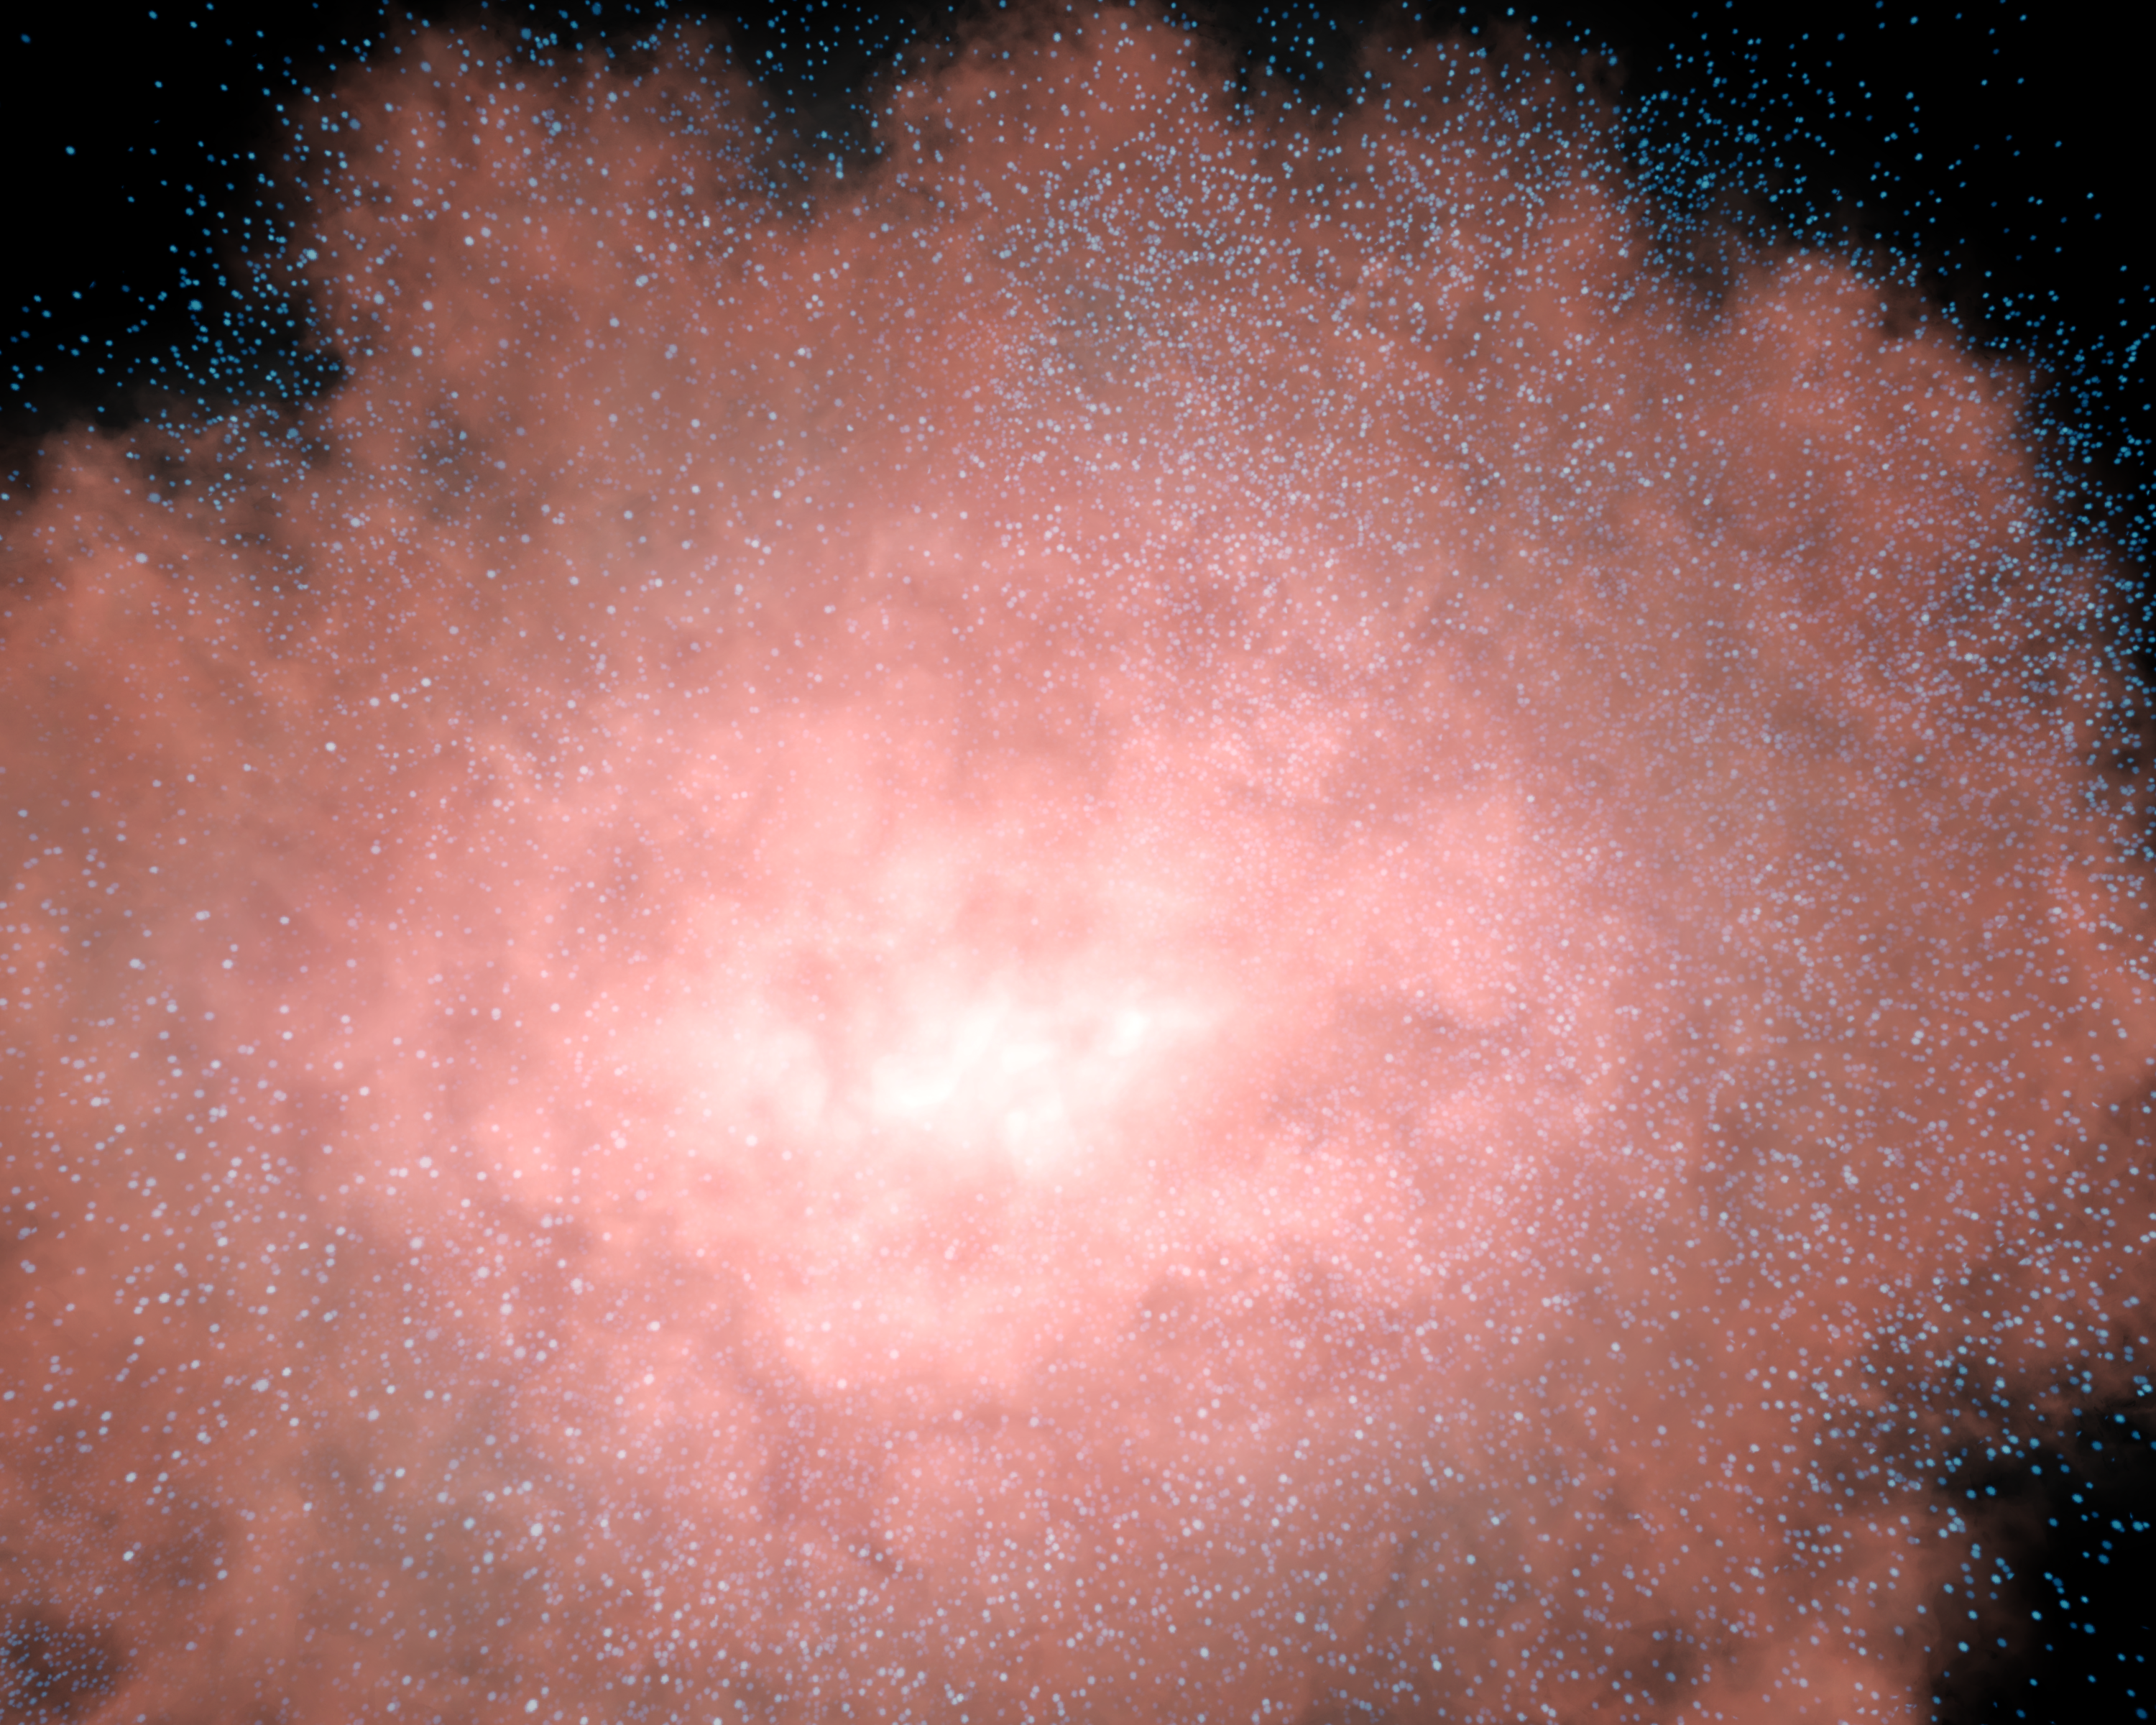

Invisible Galaxies Come to Life! (Artist Concept)

This artist’s animation demonstrates that an invisible galaxy shrouded in dust can become glaringly bright when viewed in infrared light. The movie begins with a visible-light view, showing a dark blob of a galaxy that is so shrouded in dust it appears invisible. The picture then transitions to what the same region of space might look like in infrared light. A galaxy appears out of the darkness, because its heated dust glows at infrared wavelengths.

NASA’s Spitzer Space Telescope uncovered a hidden population of invisible galaxies like these using its highly sensitive infrared eyes. The dusty galaxies are among the brightest in the universe and are located 11 billion light-years away, back to a time when the universe was 3 billion years old. The universe is currently believed to be 13.5 billion years old.

Astronomers are not sure what is lighting up these cosmic behemoths, but they speculate that quasars–the most luminous objects in the universe–may be lurking inside.

Credit: NASA/JPL-Caltech